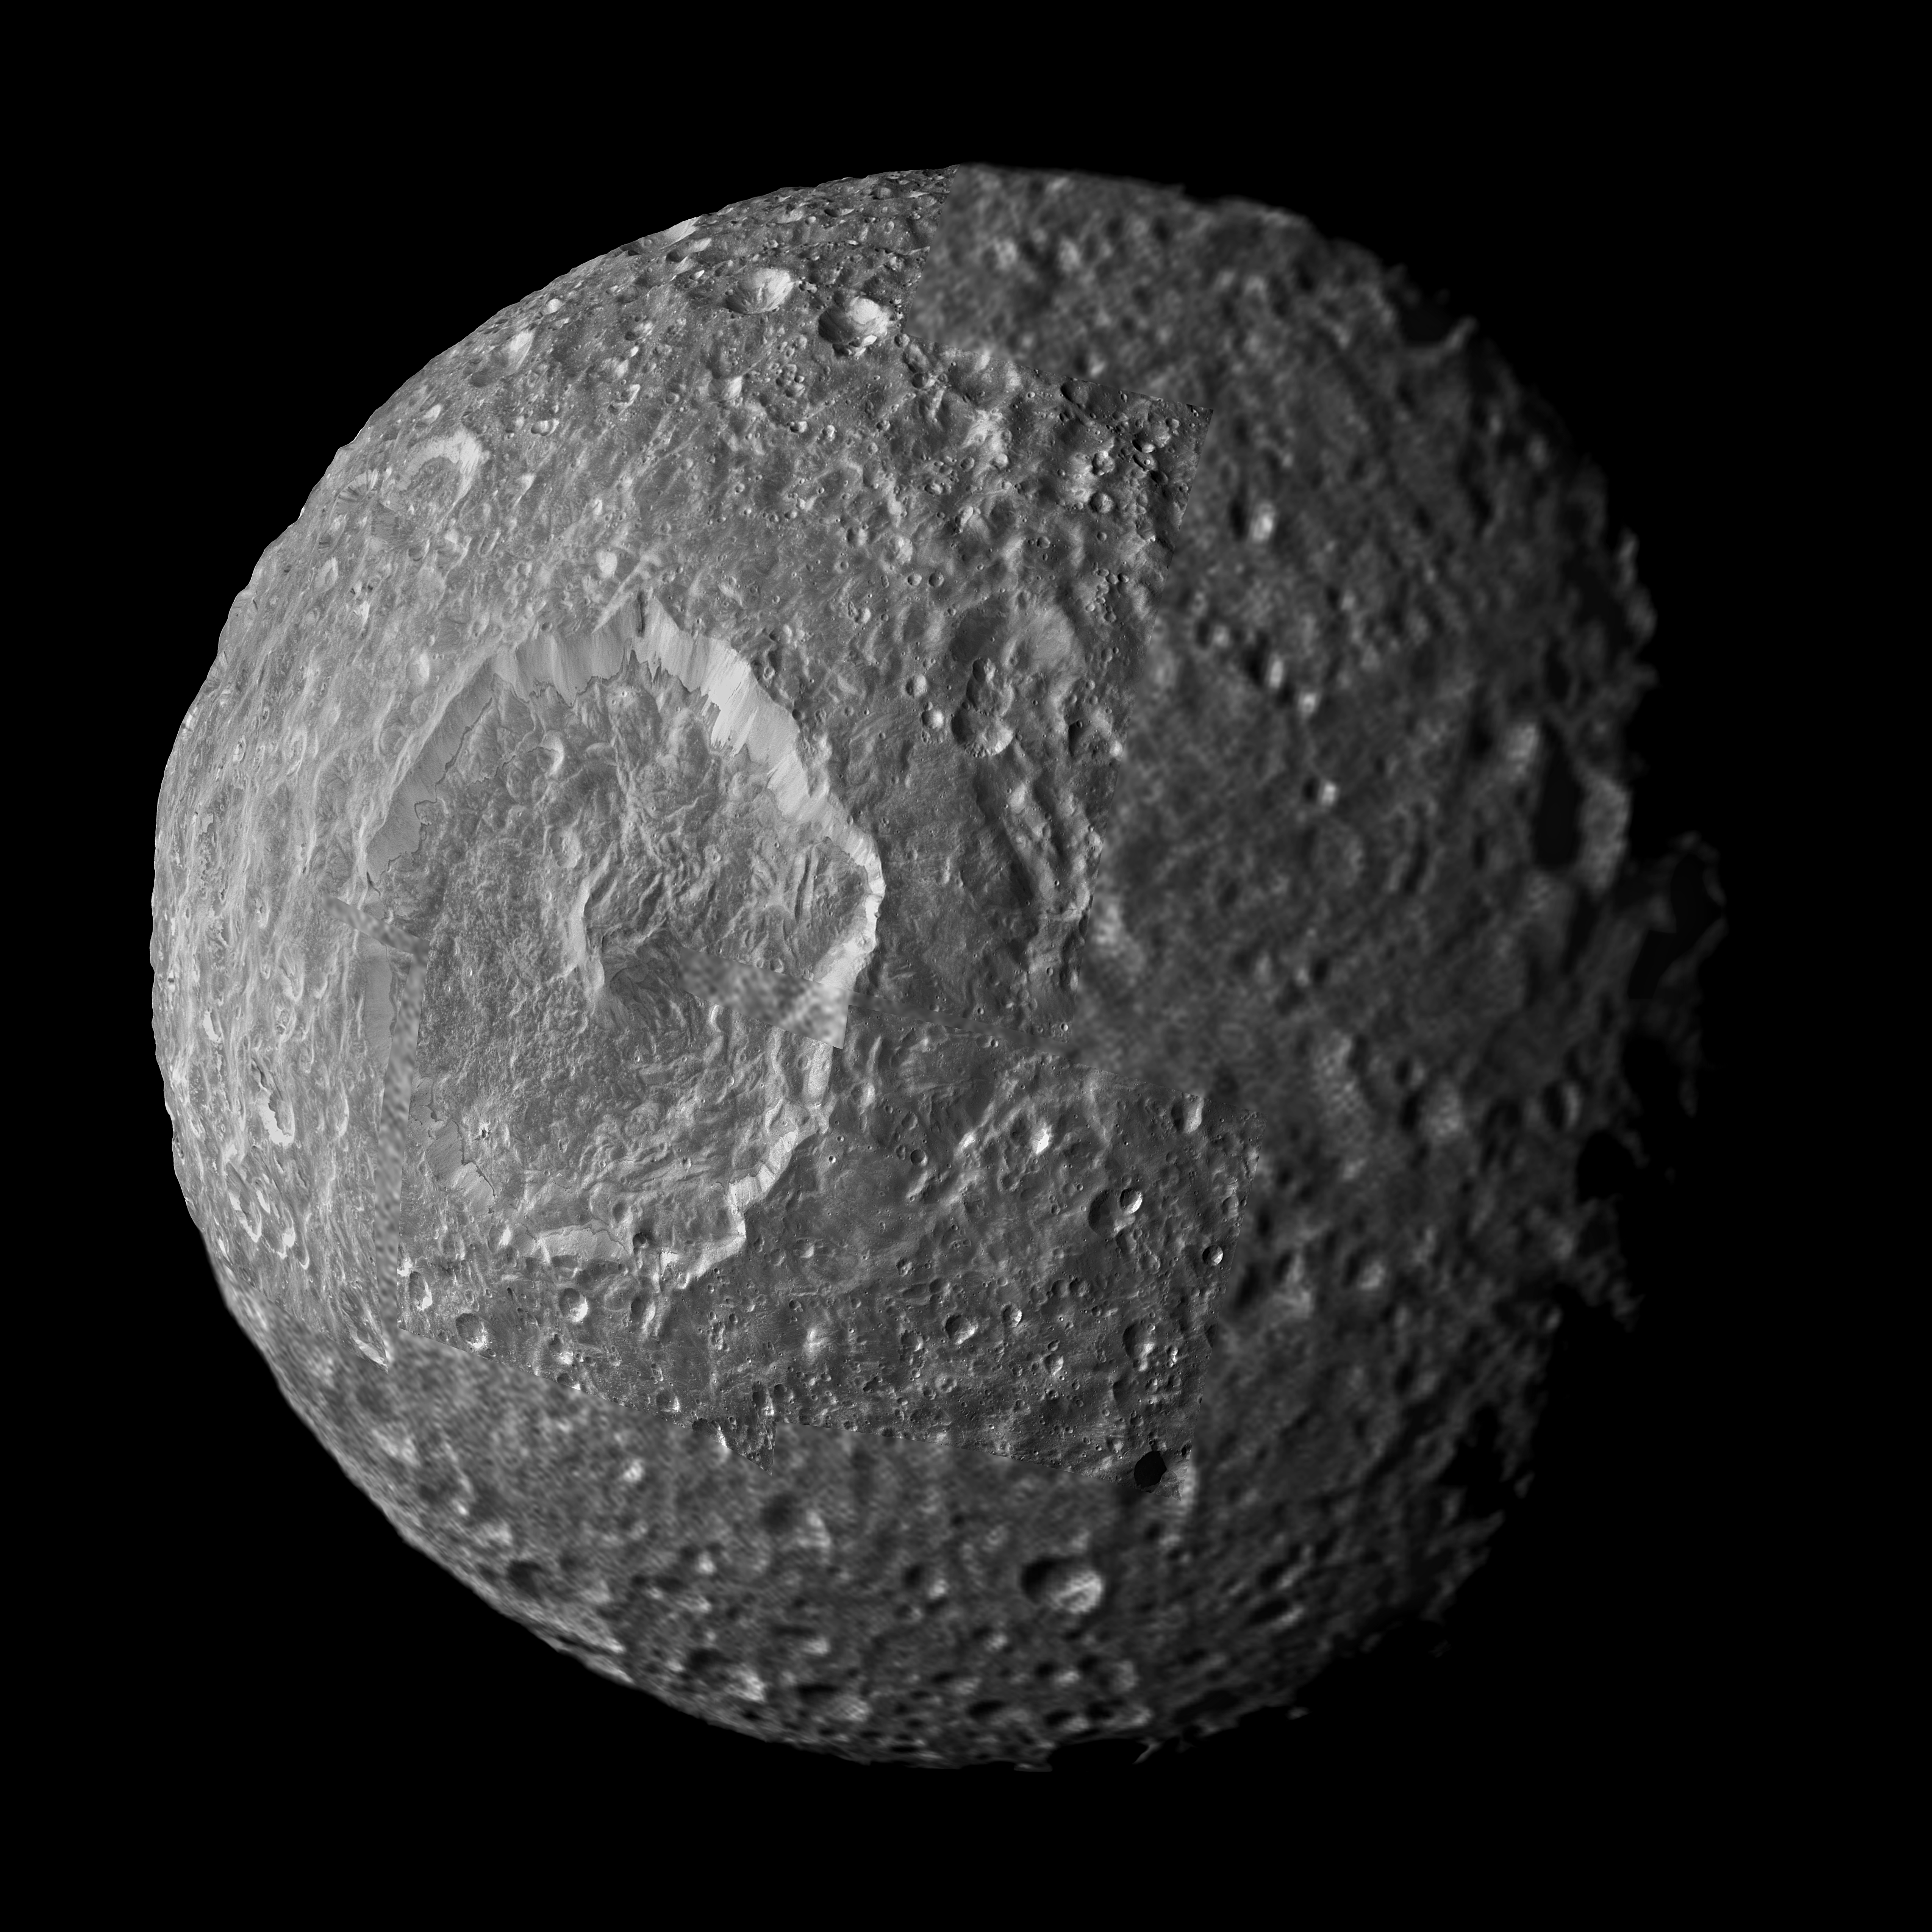

Streaks and Markings on Mimas

Relatively dark regions below bright crater walls and streaks on some of the walls are seen in this mosaic of Saturn’s moon Mimas, created from images taken by NASA’s Cassini spacecraft during its closest flyby of the moon. The crater floors and surroundings are about 20 percent darker than the steep crater walls in this view.

Mimas’ original surface, like the surfaces of most of the other major Saturnian moons without atmospheres, is not pure ice but contains some dark impurities.

The relatively dark markings appear along the lower portion of the walls of Herschel Crater (130 kilometers, 80 miles wide) and some of the smaller craters and are marked in green in the annotated version of the image. Cassini scientists interpret this darkening as evidence for the gradual concentration of impurities from evaporating icy materials in areas where the dark impurities slide slowly down the crater wall. There, the bright ice is baked away by the sun and the vacuum of space. At Herschel, the edge where the darker regions contact the crater floor is interrupted by an extensive hummocky area. Scientists believe the hummocky texture came from the flow of melted ice that occurred during the impact that created the crater. That melt filled the bottom of the crater around the central peak.

Dark streaks are seen making their way down the sides of some craters (marked red in the annotated version) and often originated from pockets of dark contaminants embedded just below the rim of the crater wall. The pockets themselves likely represent small, pre-existing, dark-floored craters that were buried by the blanket of material thrown out from the newer impact that created the crater rim. The material from newly exposed dark layer eventually moves downslope and forms a streak. Streaks sometimes are seen starting from the floors of smaller dark-floored craters perched along rims of larger craters.

The interior of Herschel Crater is significantly less cratered than the continuous ejecta blanket that extends radially outward from its rim. The violent meteor impact that excavated Herschel blasted pulverized debris, including massive chunks of ice, upward. The fallback of this ejected material over the crater rim created a thick debris blanket and dotted it with secondary craters. The presence of a fluid pool of melted material on the crater floor, which solidified after the debris fell, probably explains the relative absence of craters on Herschel’s floor. These are common processes that should occur on airless bodies throughout the solar system. They may be accentuated on Mimas because of the large size of Herschel in comparison to Mimas’ size.

Cassini scientists also continue to study a color anomaly on Mimas. See PIA12572 and PIA06257 to learn more.

Cassini came within about 9,500 kilometers (5,900 miles) of Mimas during its flyby on Feb. 13, 2010. This mosaic was created from seven images taken that day in visible light with Cassini’s narrow-angle camera. An eighth, lower-resolution image from the same flyby, taken with the wide-angle camera, was used to fill in the right of the mosaic. The images were re-projected into an orthographic map projection. This view looks toward the hemisphere of Mimas that leads in its orbit around Saturn. Mimas is 396 kilometers (246 miles) across. The mosaic is centered on terrain at 5 degrees south latitude, 85 degrees west longitude. North is up.

This view was acquired at a distance of approximately 16,000 kilometers (10,000 miles) from Mimas and at a Sun-Mimas-spacecraft, or phase, angle of 46 degrees. Image scale is 90 meters (295 feet) per pixel.

The Cassini-Huygens mission is a cooperative project of NASA, the European Space Agency and the Italian Space Agency. The Jet Propulsion Laboratory, a division of the California Institute of Technology in Pasadena, manages the mission for NASA’s Science Mission Directorate in Washington. The Cassini orbiter and its two onboard cameras were designed, developed and assembled at JPL. The imaging team is based at the Space Science Institute, Boulder, Colo.

Credit: NASA/JPL/Space Science Institute